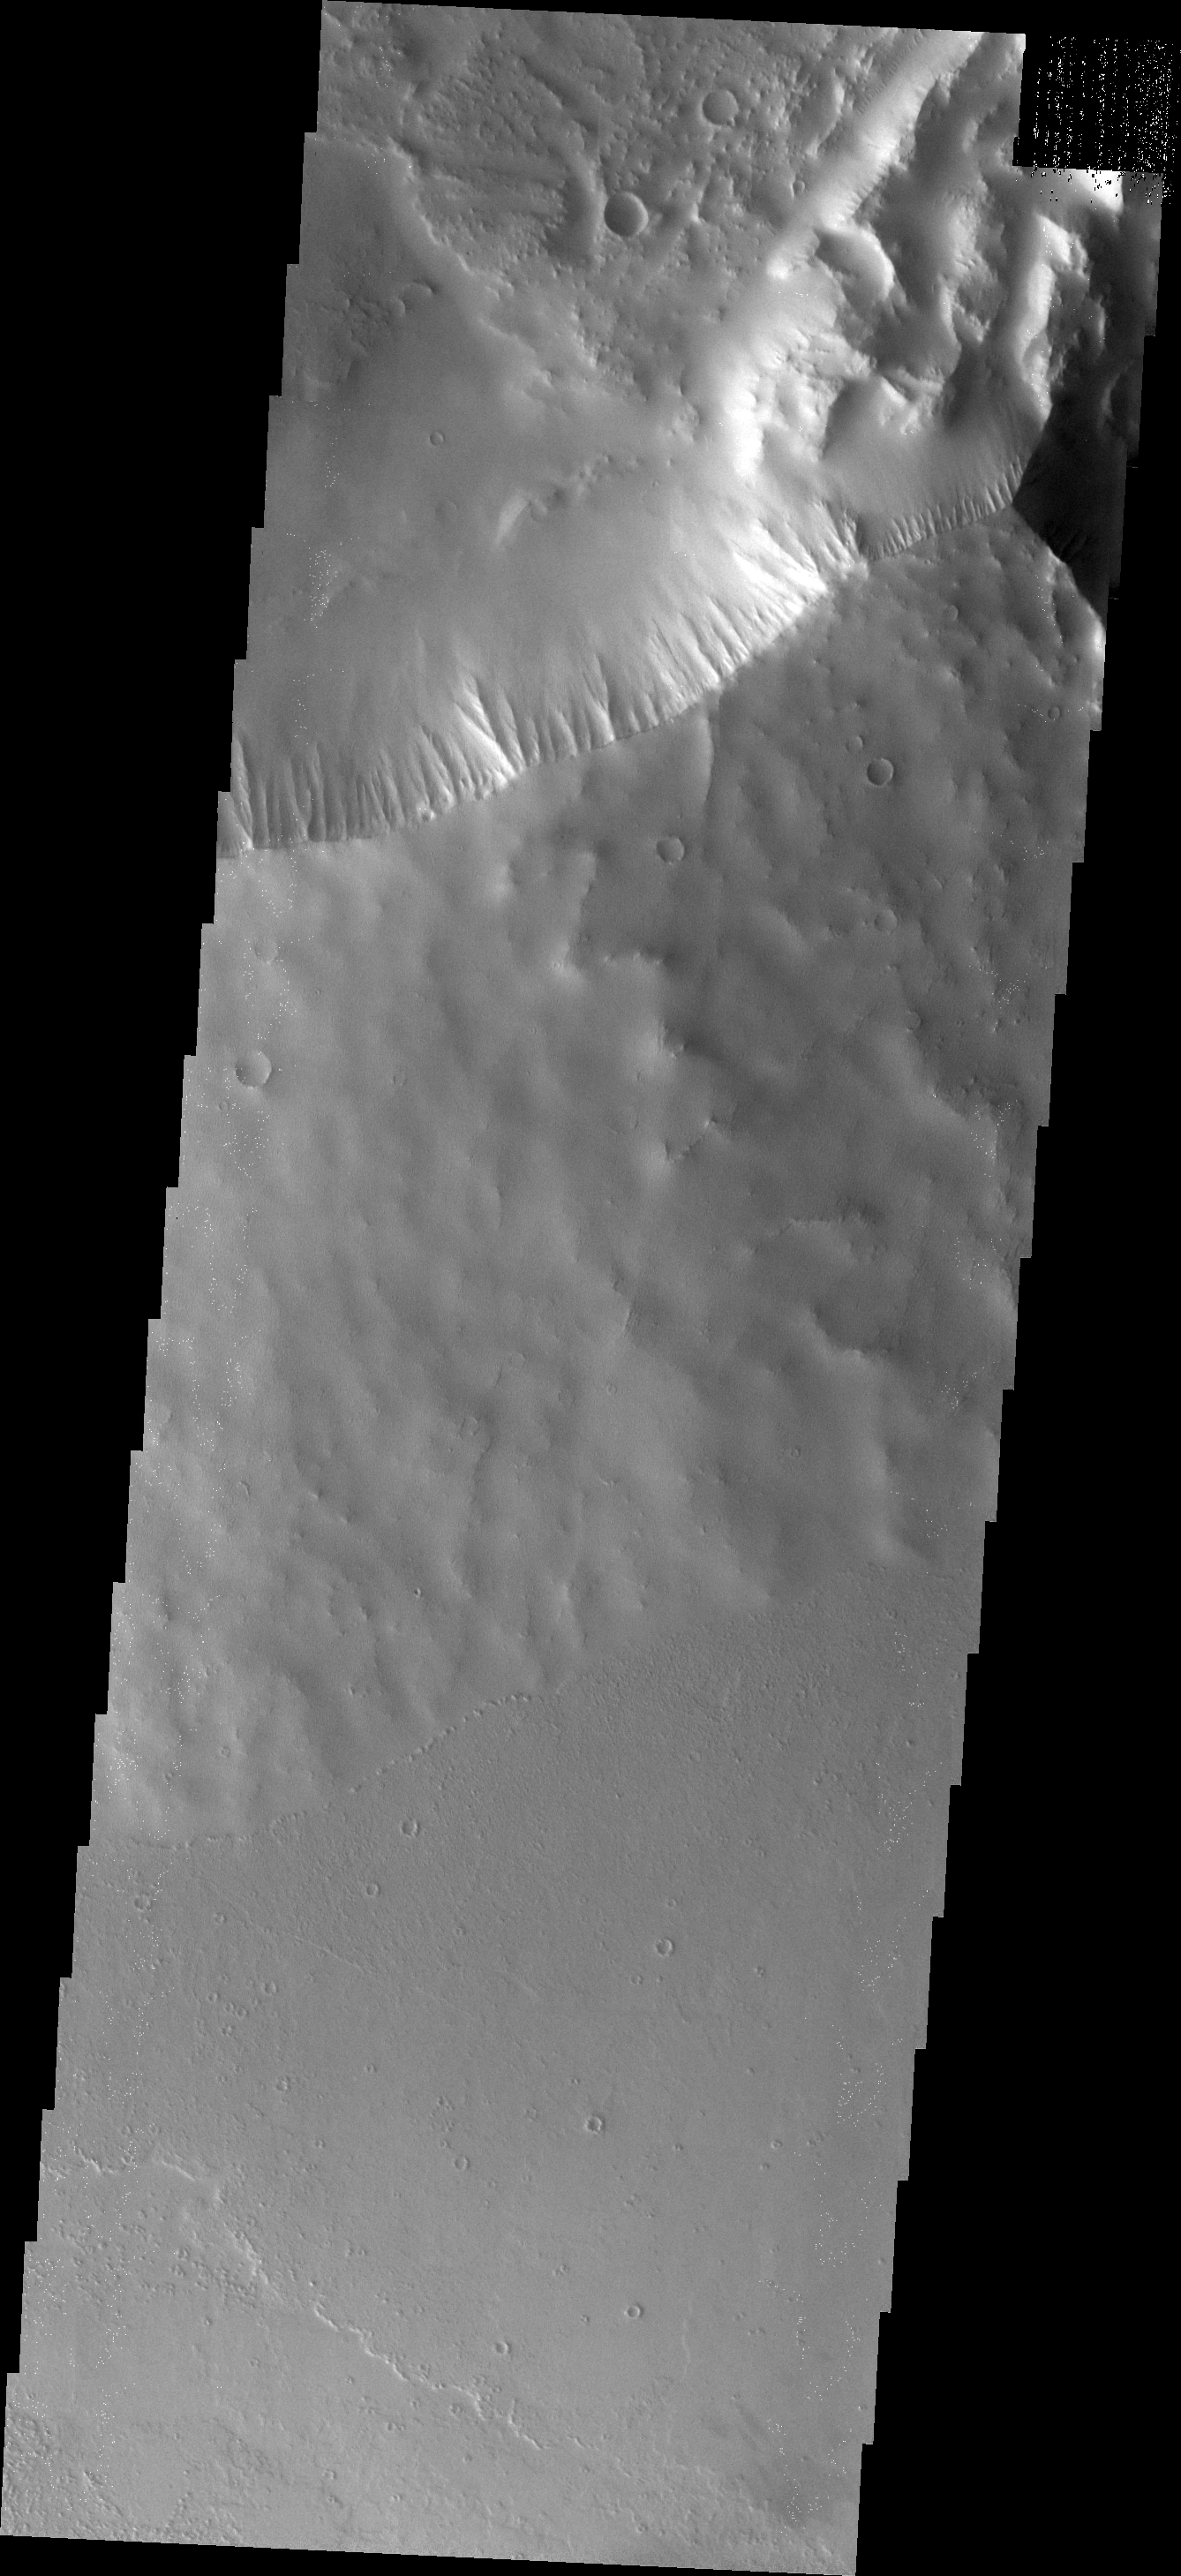

Ulysses Patera

This VIS image shows part of the summit caldera and south-eastern flank of Ulysses Patera.

Image information: VIS instrument. Latitude 2.3N, Longitude 238.8E. 18 meter/pixel resolution.

Please see the THEMIS Data Citation Note for details on crediting THEMIS images.

Note: this THEMIS visual image has not been radiometrically nor geometrically calibrated for this preliminary release. An empirical correction has been performed to remove instrumental effects. A linear shift has been applied in the cross-track and down-track direction to approximate spacecraft and planetary motion. Fully calibrated and geometrically projected images will be released through the Planetary Data System in accordance with Project policies at a later time.

NASA’s Jet Propulsion Laboratory manages the 2001 Mars Odyssey mission for NASA’s Office of Space Science, Washington, D.C. The Thermal Emission Imaging System (THEMIS) was developed by Arizona State University, Tempe, in collaboration with Raytheon Santa Barbara Remote Sensing. The THEMIS investigation is led by Dr. Philip Christensen at Arizona State University. Lockheed Martin Astronautics, Denver, is the prime contractor for the Odyssey project, and developed and built the orbiter. Mission operations are conducted jointly from Lockheed Martin and from JPL, a division of the California Institute of Technology in Pasadena.

Credit: NASA/JPL/ASU